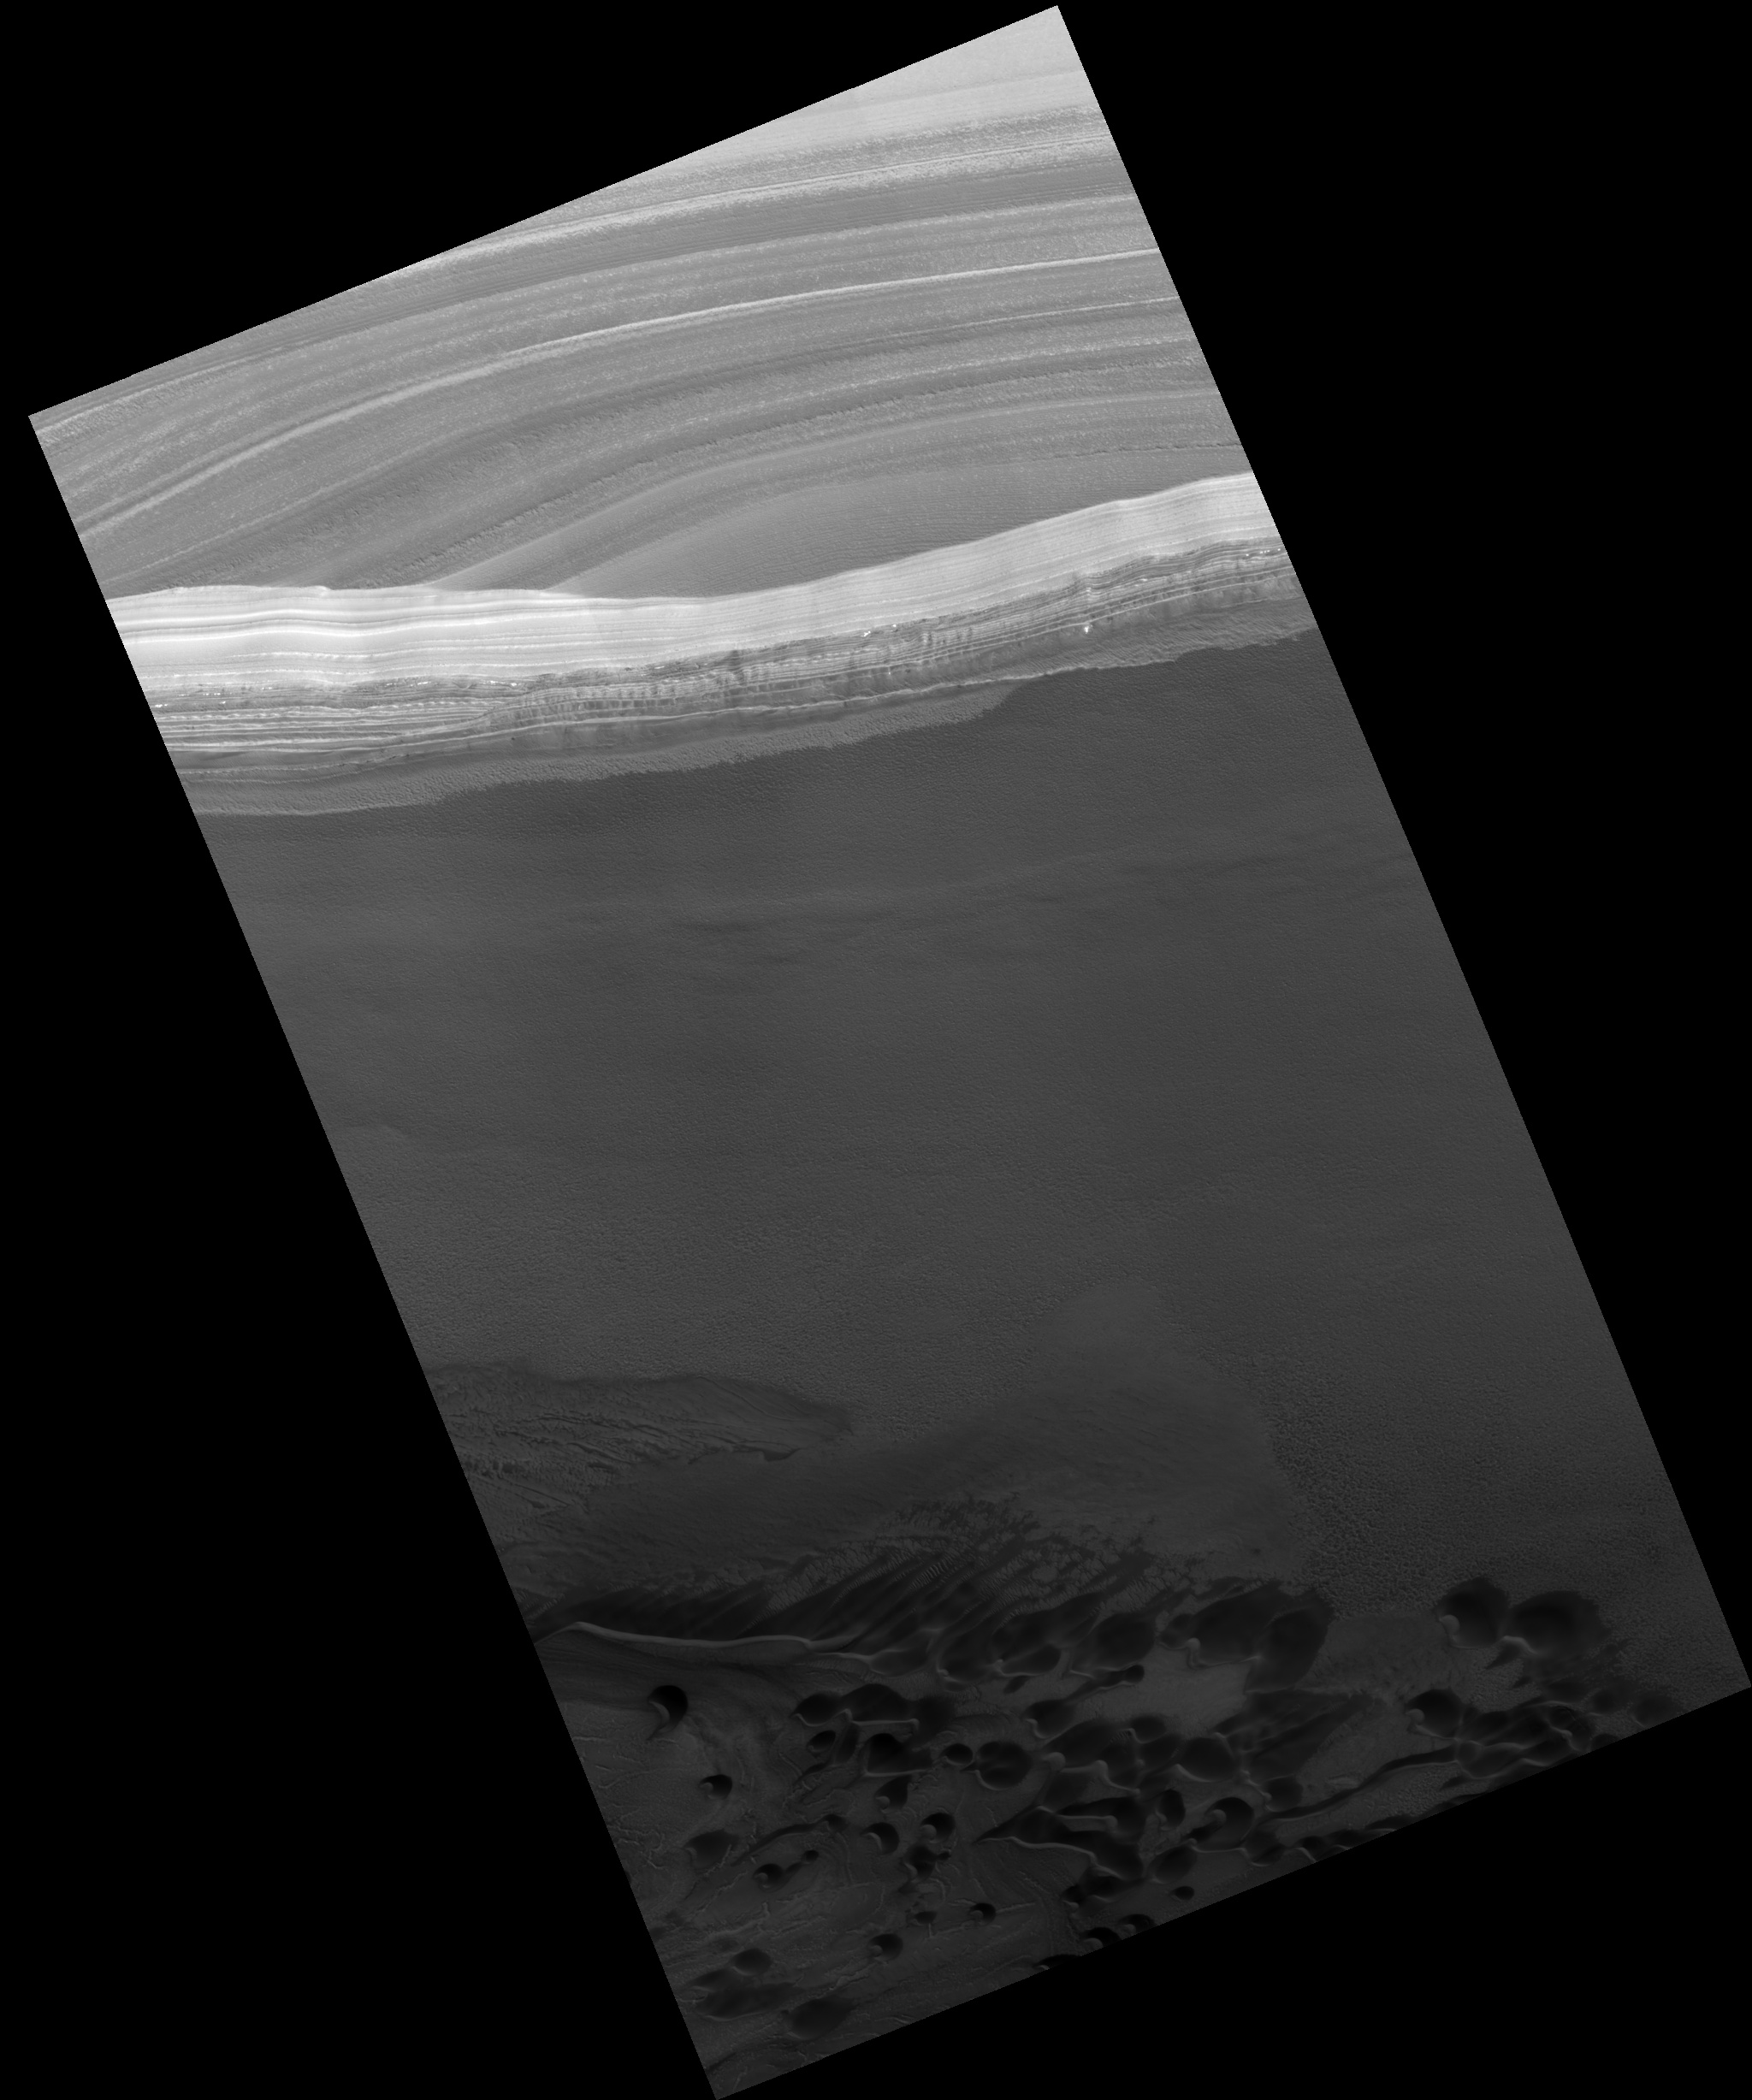

Chasma Boreale Scarp

Image PSP_001374_2650 was taken by the High Resolution Imaging Science Experiment (HiRISE) camera onboard the Mars Reconnaissance Orbiter spacecraft on November 11, 2006. The complete image is centered at 85.0 degrees latitude, 339.0 degrees East longitude. The range to the target site was 321.0 km (200.6 miles). At this distance the image scale is 32.1 cm/pixel (with 1 x 1 binning) so objects ~96 cm across are resolved. The image shown here has been map-projected to 25 cm/pixel. The image was taken at a local Mars time of 2:05 PM and the scene is illuminated from the west with a solar incidence angle of 68 degrees, thus the sun was about 22 degrees above the horizon. At a solar longitude of 133.8 degrees, the season on Mars is Northern Summer.

NASA’s Jet Propulsion Laboratory, a division of the California Institute of Technology in Pasadena, manages the Mars Reconnaissance Orbiter for NASA’s Science Mission Directorate, Washington. Lockheed Martin Space Systems, Denver, is the prime contractor for the project and built the spacecraft. The High Resolution Imaging Science Experiment is operated by the University of Arizona, Tucson, and the instrument was built by Ball Aerospace and Technology Corp., Boulder, Colo.

Credit: NASA/JPL/Univ. of Arizona